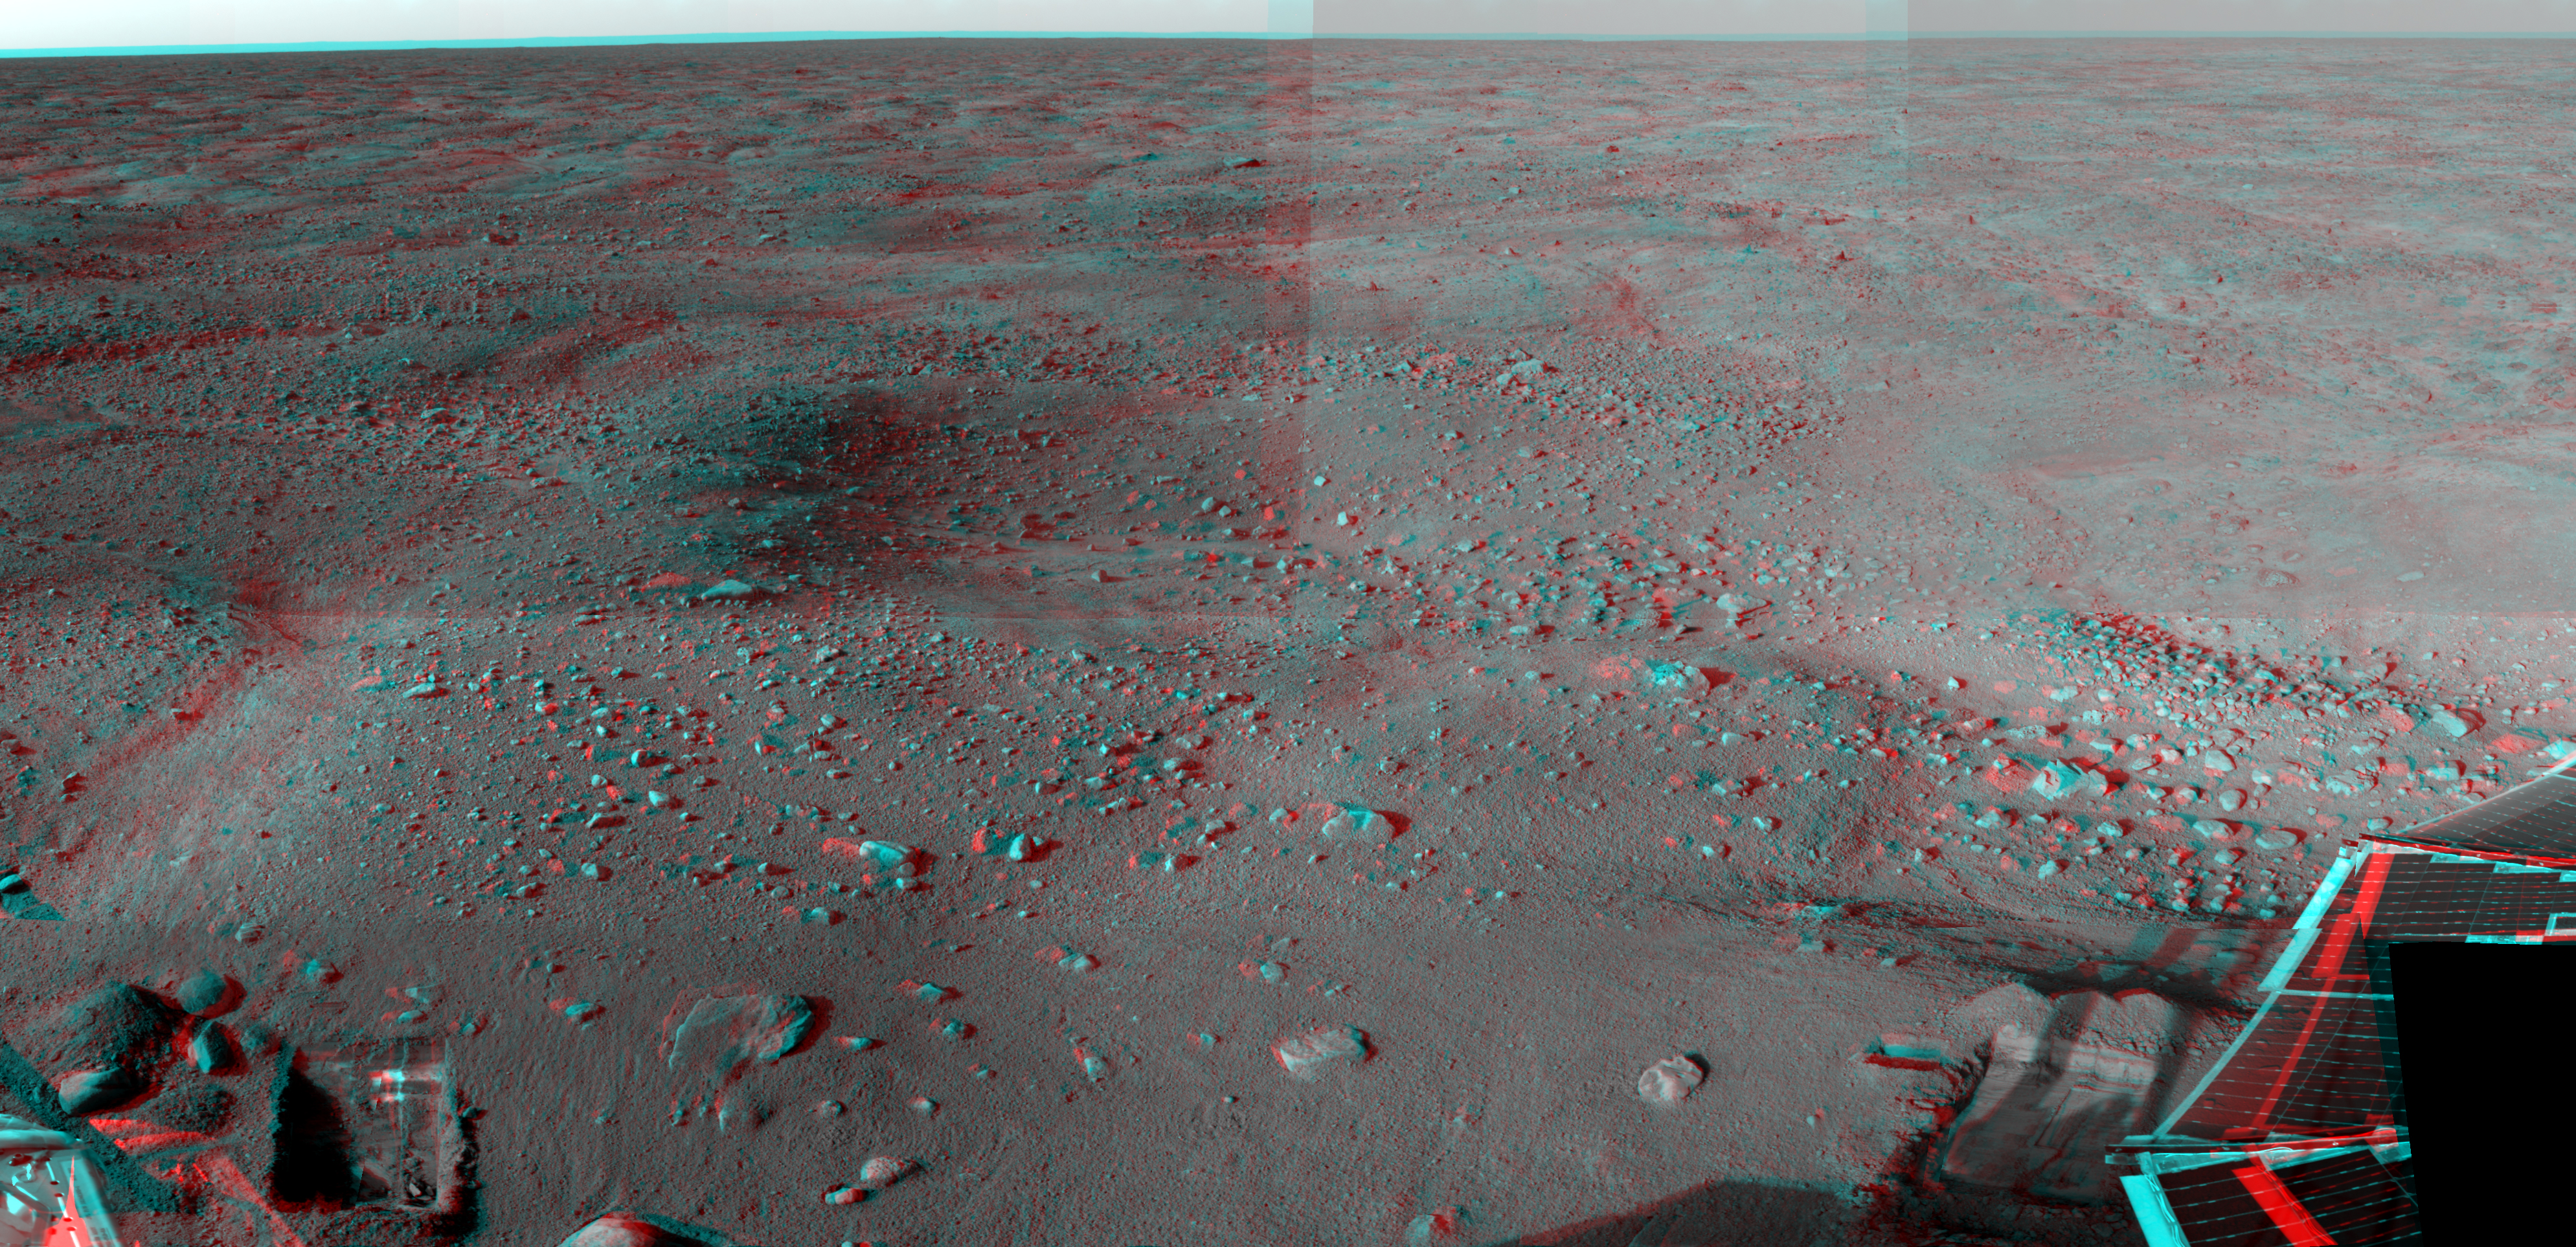

Martian Surface as Seen by Phoenix

This anaglyph, formed from a mosaic of images acquired by NASA’s Phoenix Lander’s Surface Stereo Imager on the 13th through the 36th sols, or Martian days, of the mission (June 7, 2008 to July 1, 2008), shows a stereoscopic 3D view of the Martian surface near the lander. In the bottom left is a trench dug by Phoenix’s Robotic Arm. In the bottom right is one of Phoenix’s two solar panels.

The Phoenix Mission is led by the University of Arizona, Tucson, on behalf of NASA. Project management of the mission is by NASA’s Jet Propulsion Laboratory, Pasadena, Calif. Spacecraft development is by Lockheed Martin Space Systems, Denver.

Photojournal Note: As planned, the Phoenix lander, which landed May 25, 2008 23:53 UTC, ended communications in November 2008, about six months after landing, when its solar panels ceased operating in the dark Martian winter.

Credit: NASA/JPL-Caltech/University of Arizona/Texas A&M University